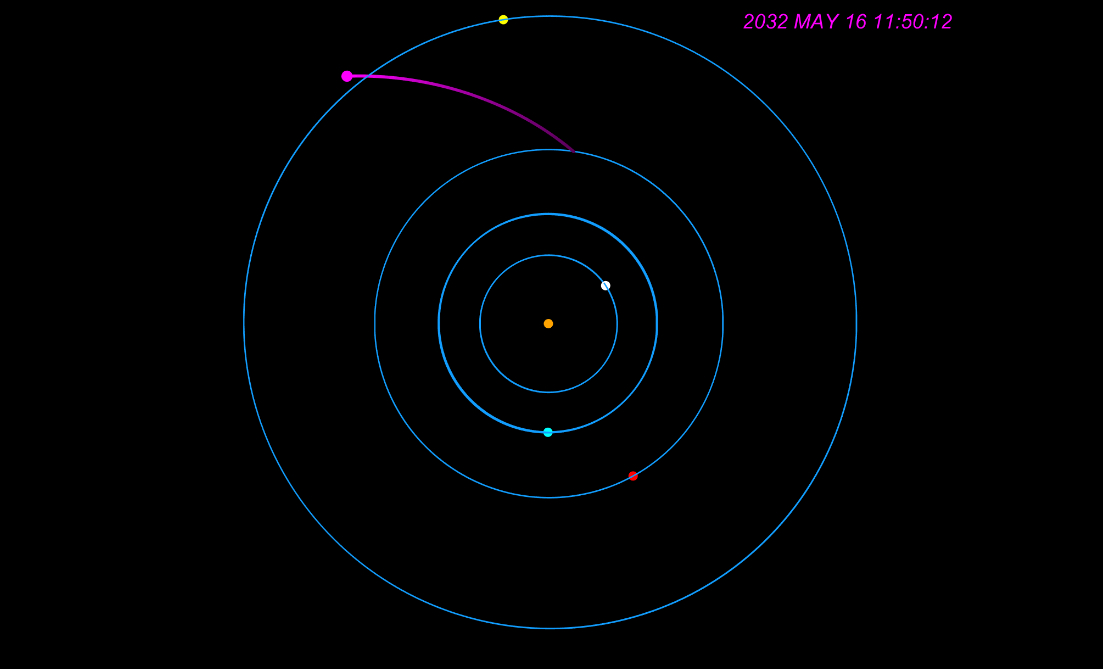

Portion of Europa Clipper’s Tour at Jupiter (Animation)

This animation shows how NASA’s Europa Clipper spacecraft will orbit Jupiter and perform 49 flybys of Europa during its prime mission. The center orange dot represents Jupiter, with the simplified circular orbits of four of the planet’s moons shown: Io (gray), Europa (blue), Ganymede (red), and Callisto (yellow). The Europa Clipper spacecraft is represented by the magenta dot looping in and out. At top right is a timestamp indicating when the flybys shown would occur; those depicted take place from April to July 2032.

Europa Clipper’s three main science objectives are to determine the thickness of the moon’s icy shell and its interactions with the ocean below, to investigate its composition, and to characterize its geology. The mission’s detailed exploration of Europa will help scientists better understand the astrobiological potential for habitable worlds beyond our planet.

Managed by Caltech in Pasadena, California, NASA’s Jet Propulsion Laboratory leads the development of the Europa Clipper mission in partnership with APL for NASA’s Science Mission Directorate in Washington. APL designed the main spacecraft body in collaboration with JPL and NASA’s Goddard Space Flight Center in Greenbelt, Maryland, NASA’s Marshall Space Flight Center in Huntsville, Alabama, and Langley Research Center in Hampton, Virginia. The Planetary Missions Program Office at Marshall executes program management of the Europa Clipper mission.

NASA’s Launch Services Program, based at Kennedy, manages the launch service for the Europa Clipper spacecraft, which will launch on a SpaceX Falcon Heavy rocket from Launch Complex 39A at Kennedy.

Credit: NASA/JPL-Caltech